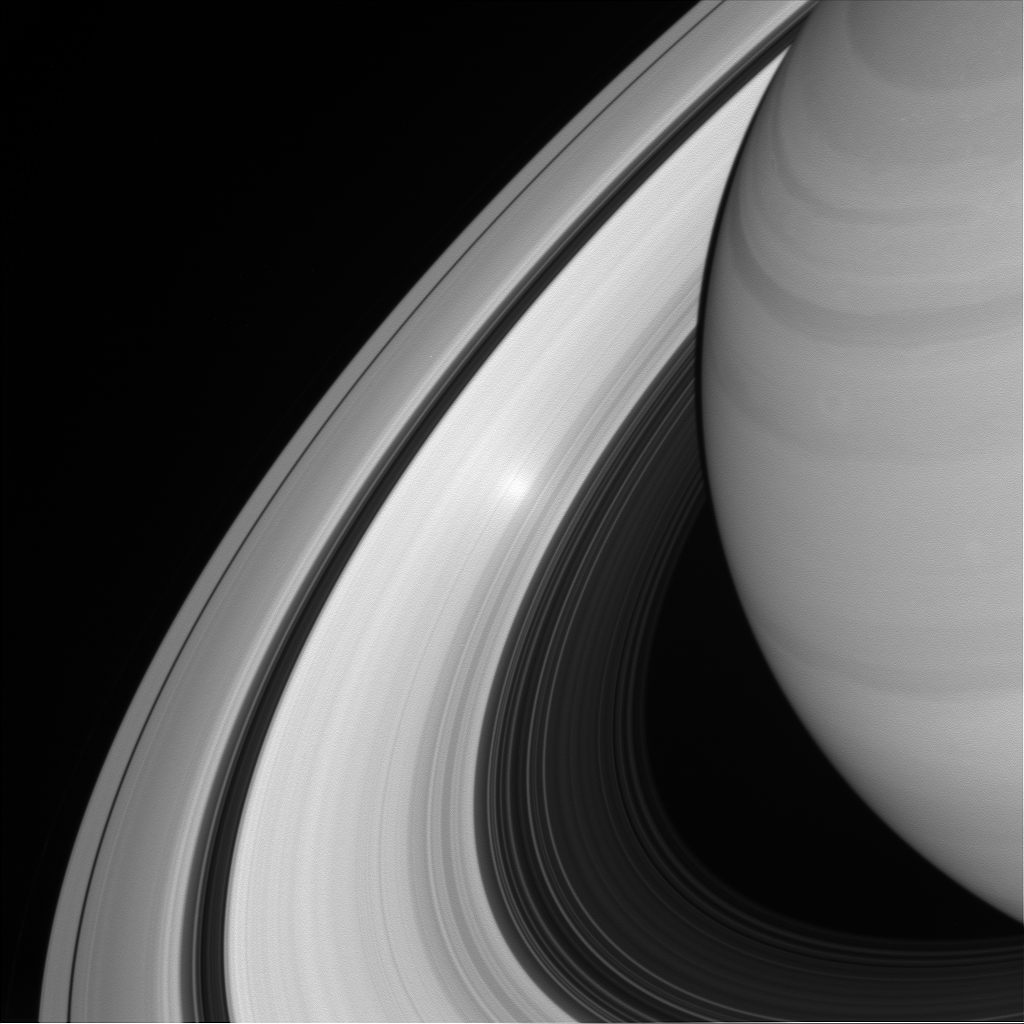

Surge in the Ring

An ethereal, glowing spot appears on Saturn’s B ring in this view from NASA’s Cassini spacecraft. There is nothing particular about that place in the rings that produces the glowing effect — instead, it is an example of an “opposition surge” making that area on the rings appear extra bright.

An opposition surge occurs when the sun is directly behind the observer looking toward the rings. The particular geometry of this observation makes the point in the rings appear much, much brighter than would otherwise be expected.

For more on the surge, see PIA08247.

This view looks toward the sunlit side of the rings from about 28 degrees above the ring plane. The image was taken in visible light with the Cassini wide-angle camera on June 26, 2016.

The view was acquired at a distance of approximately 940,000 miles (1.5 million kilometers) from the rings and at a sun-ring-spacecraft, or phase, angle of 0 degrees. Image scale on the rings at center is 56 miles (90 kilometers) per pixel.

The Cassini mission is a cooperative project of NASA, ESA (the European Space Agency) and the Italian Space Agency. The Jet Propulsion Laboratory, a division of the California Institute of Technology in Pasadena, manages the mission for NASA’s Science Mission Directorate, Washington. The Cassini orbiter and its two onboard cameras were designed, developed and assembled at JPL. The imaging operations center is based at the Space Science Institute in Boulder, Colorado.

Credit: NASA/JPL-Caltech/Space Science Institute